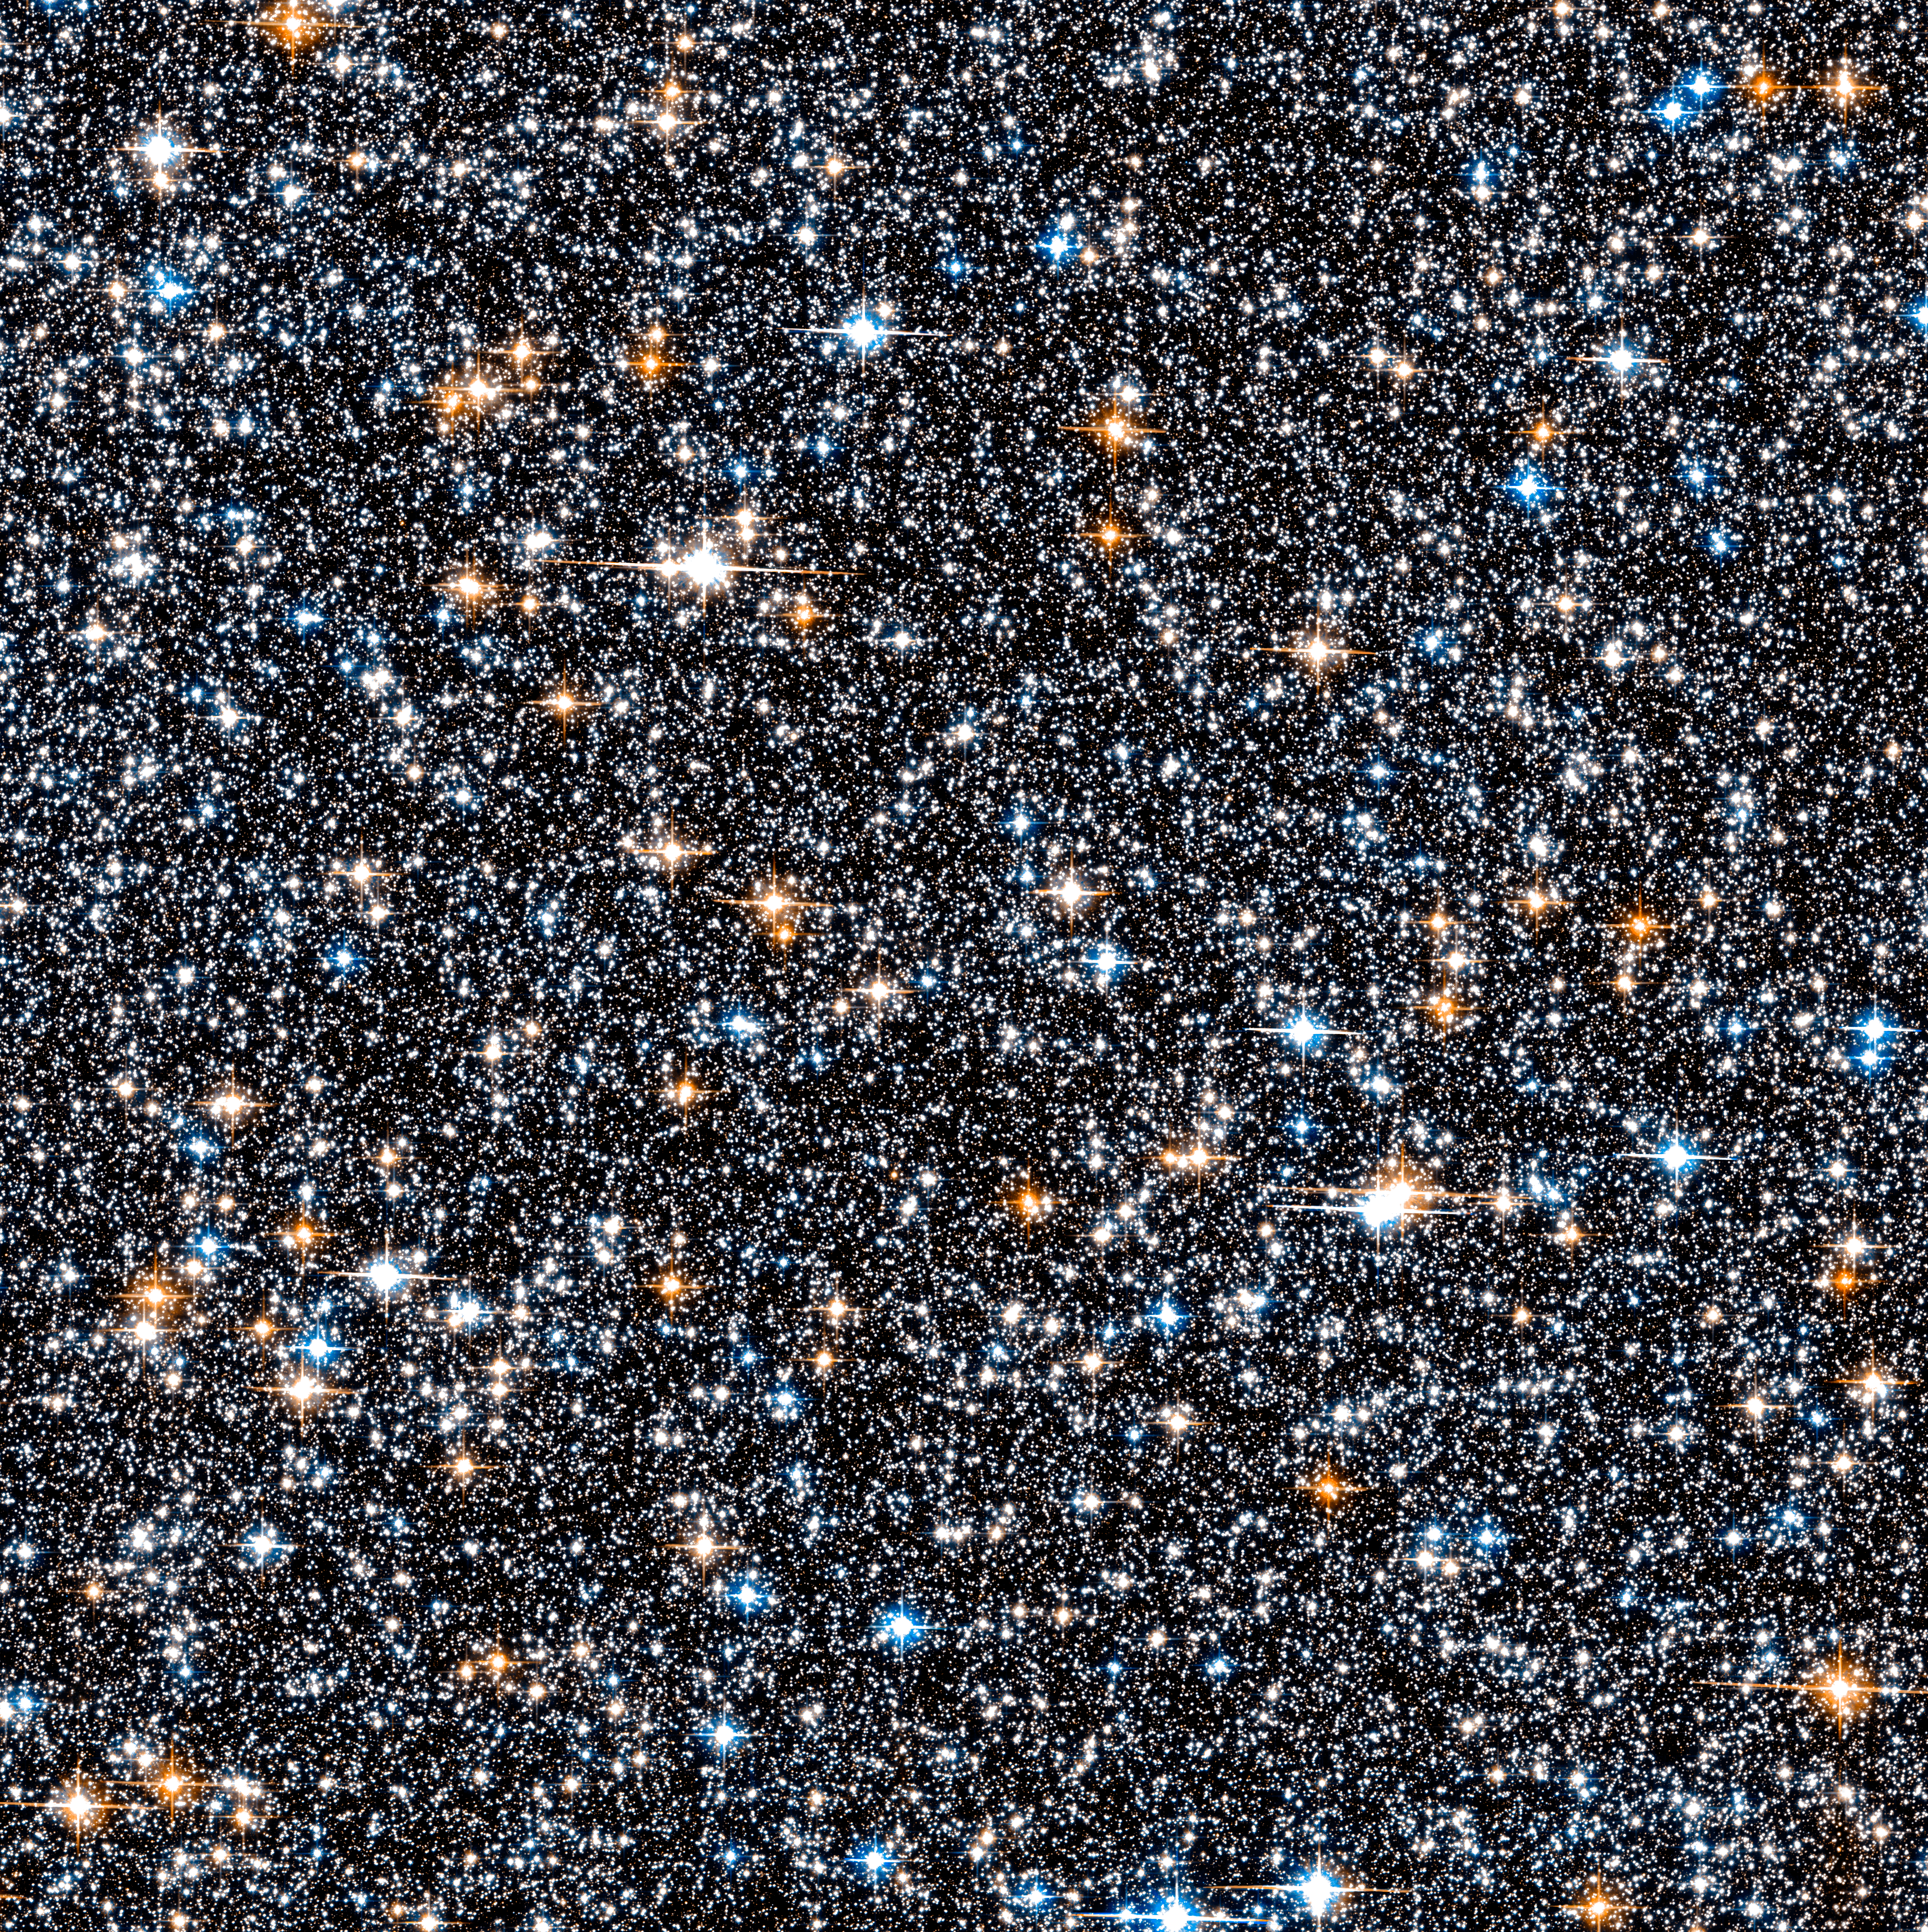

Hubble SWEEPS Field

Object Name: SWEEPS Field (partial)
Object Description: Stellar Survey Field Near the Galactic Bulge
Instrument: HST/ACS/WFC
Filters: F606W (V) and F814W (I)

Blue: F606W (V) Green: (V) + (I) Red: F814W (I)

Credit: NASA, ESA, A. Calamida and K. Sahu (STScI), and the SWEEPS Science Team